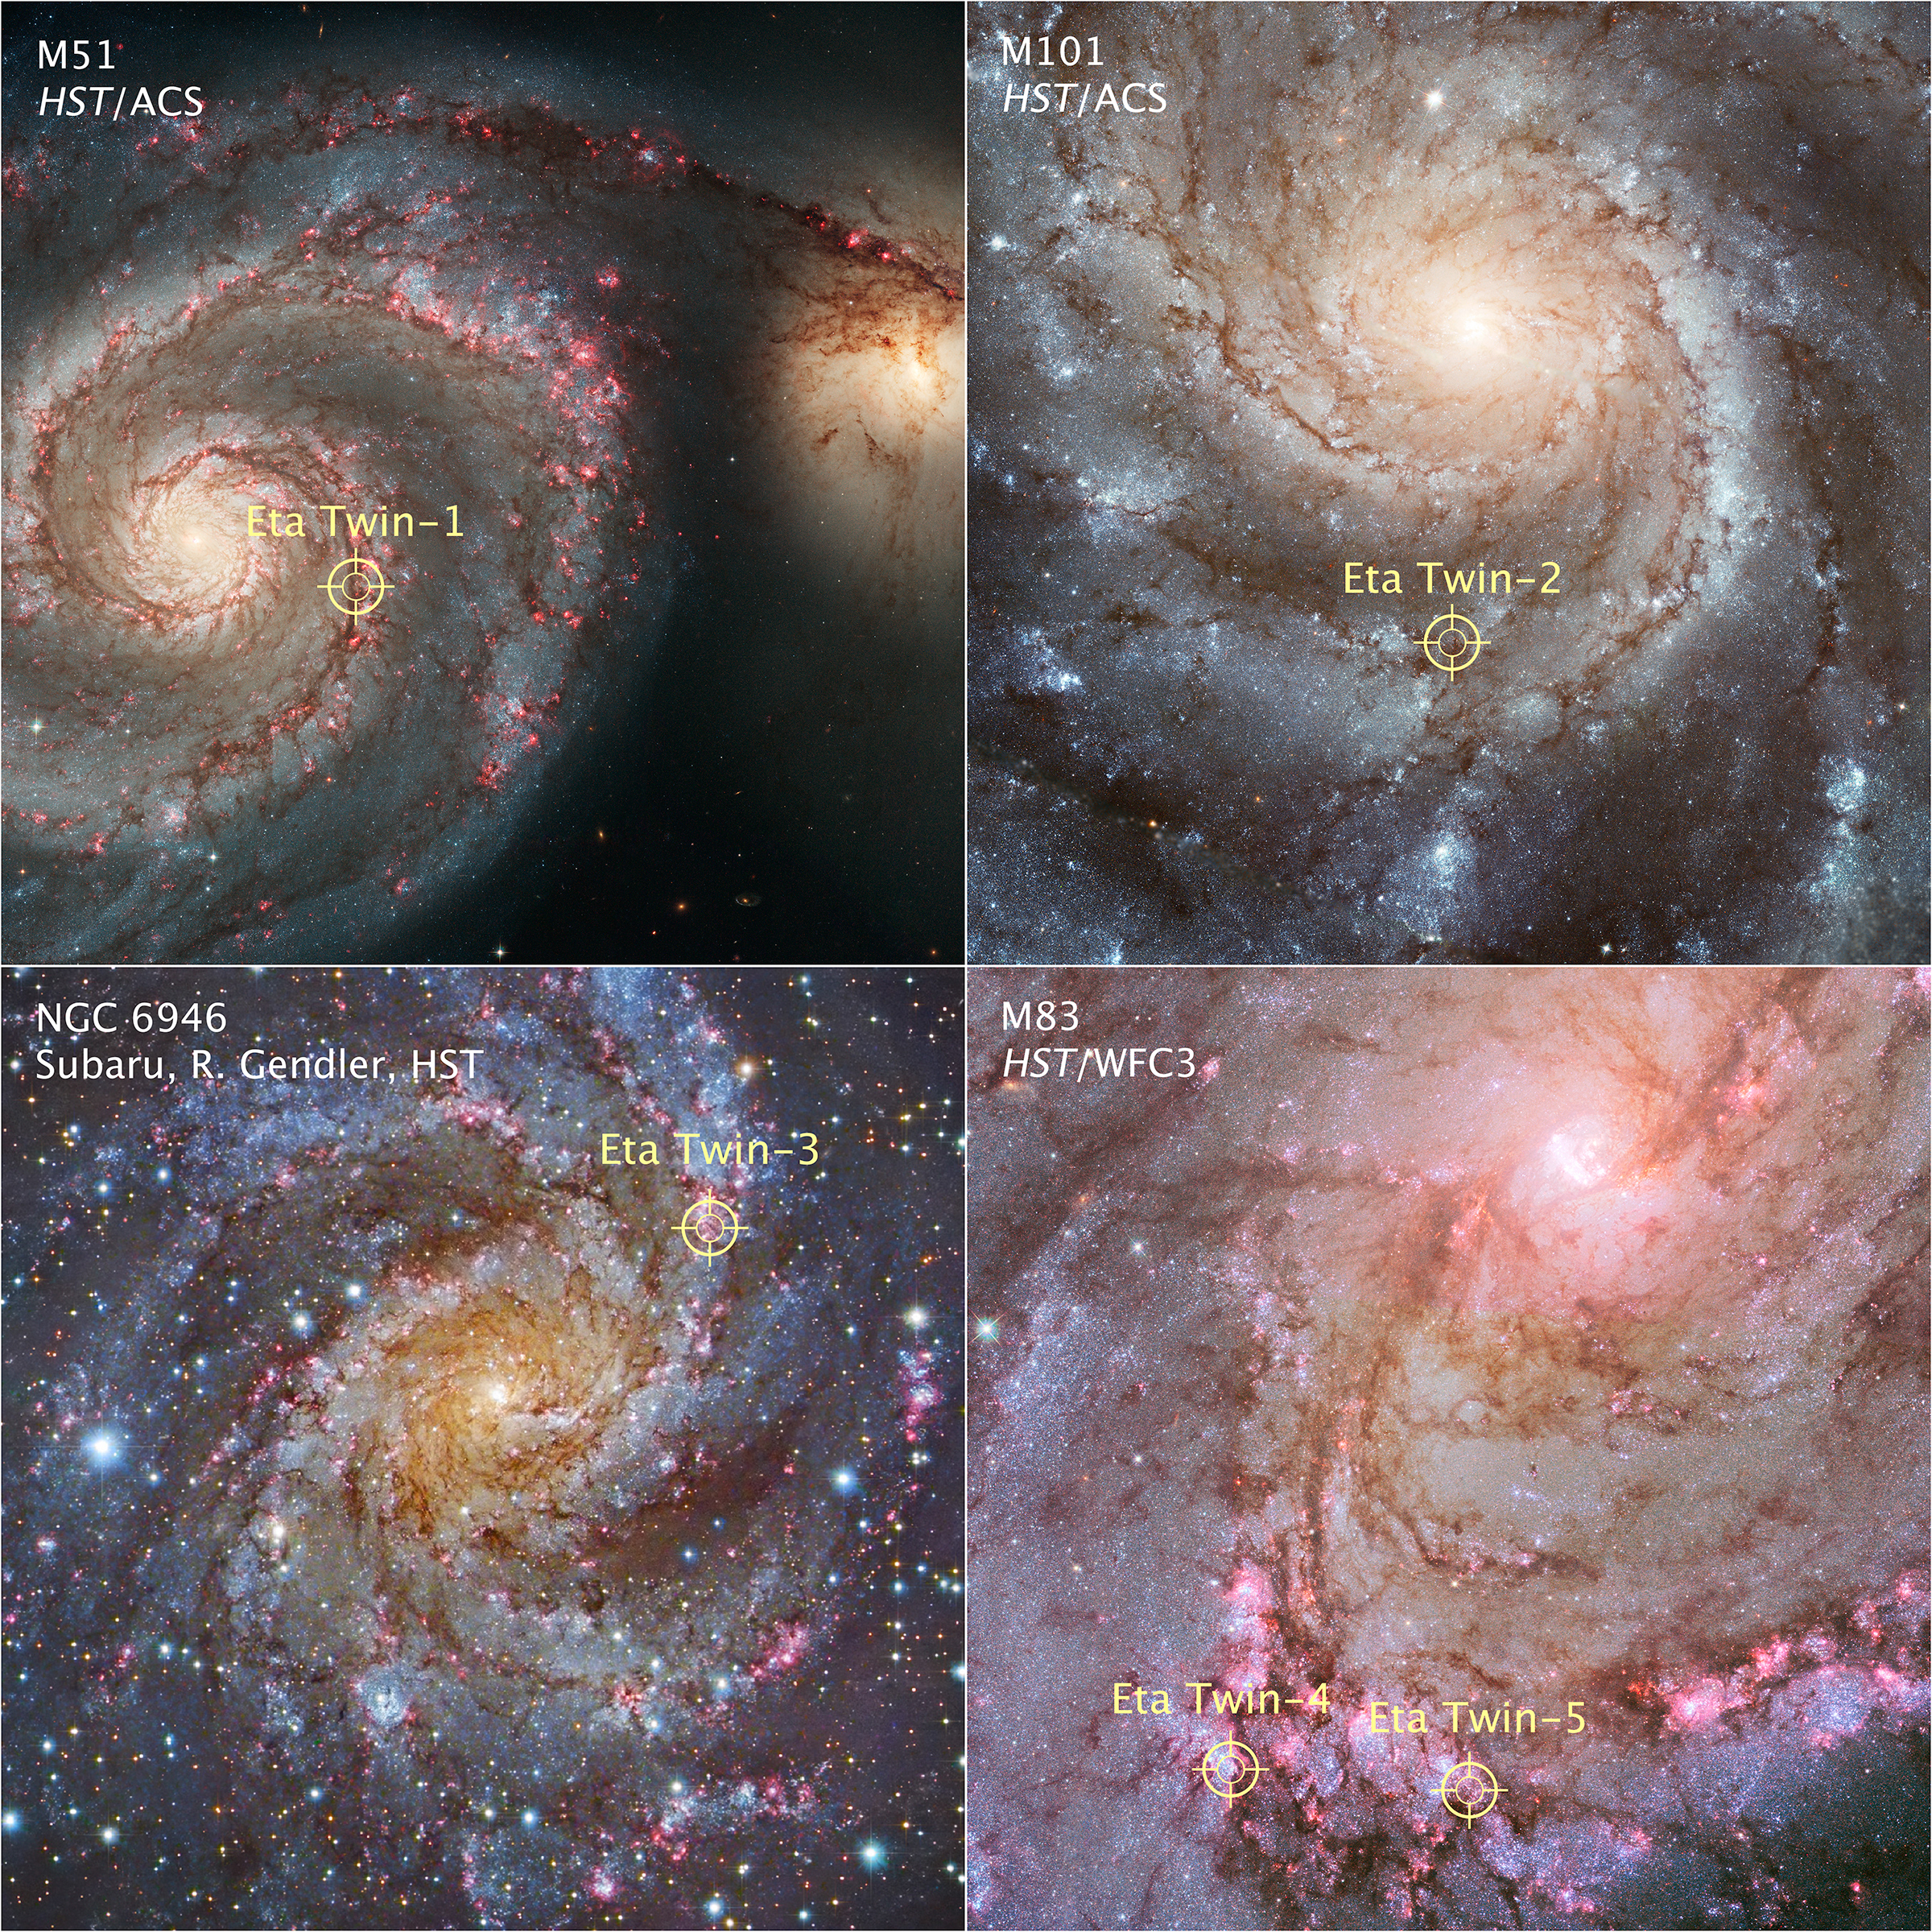

Location of Eta Car Analog Stars in Nearby Galaxies

Object Name: M51, M101, NGC 6946, M83

Credit: NASA, ESA, and R. Khan (GSFC and ORAU)